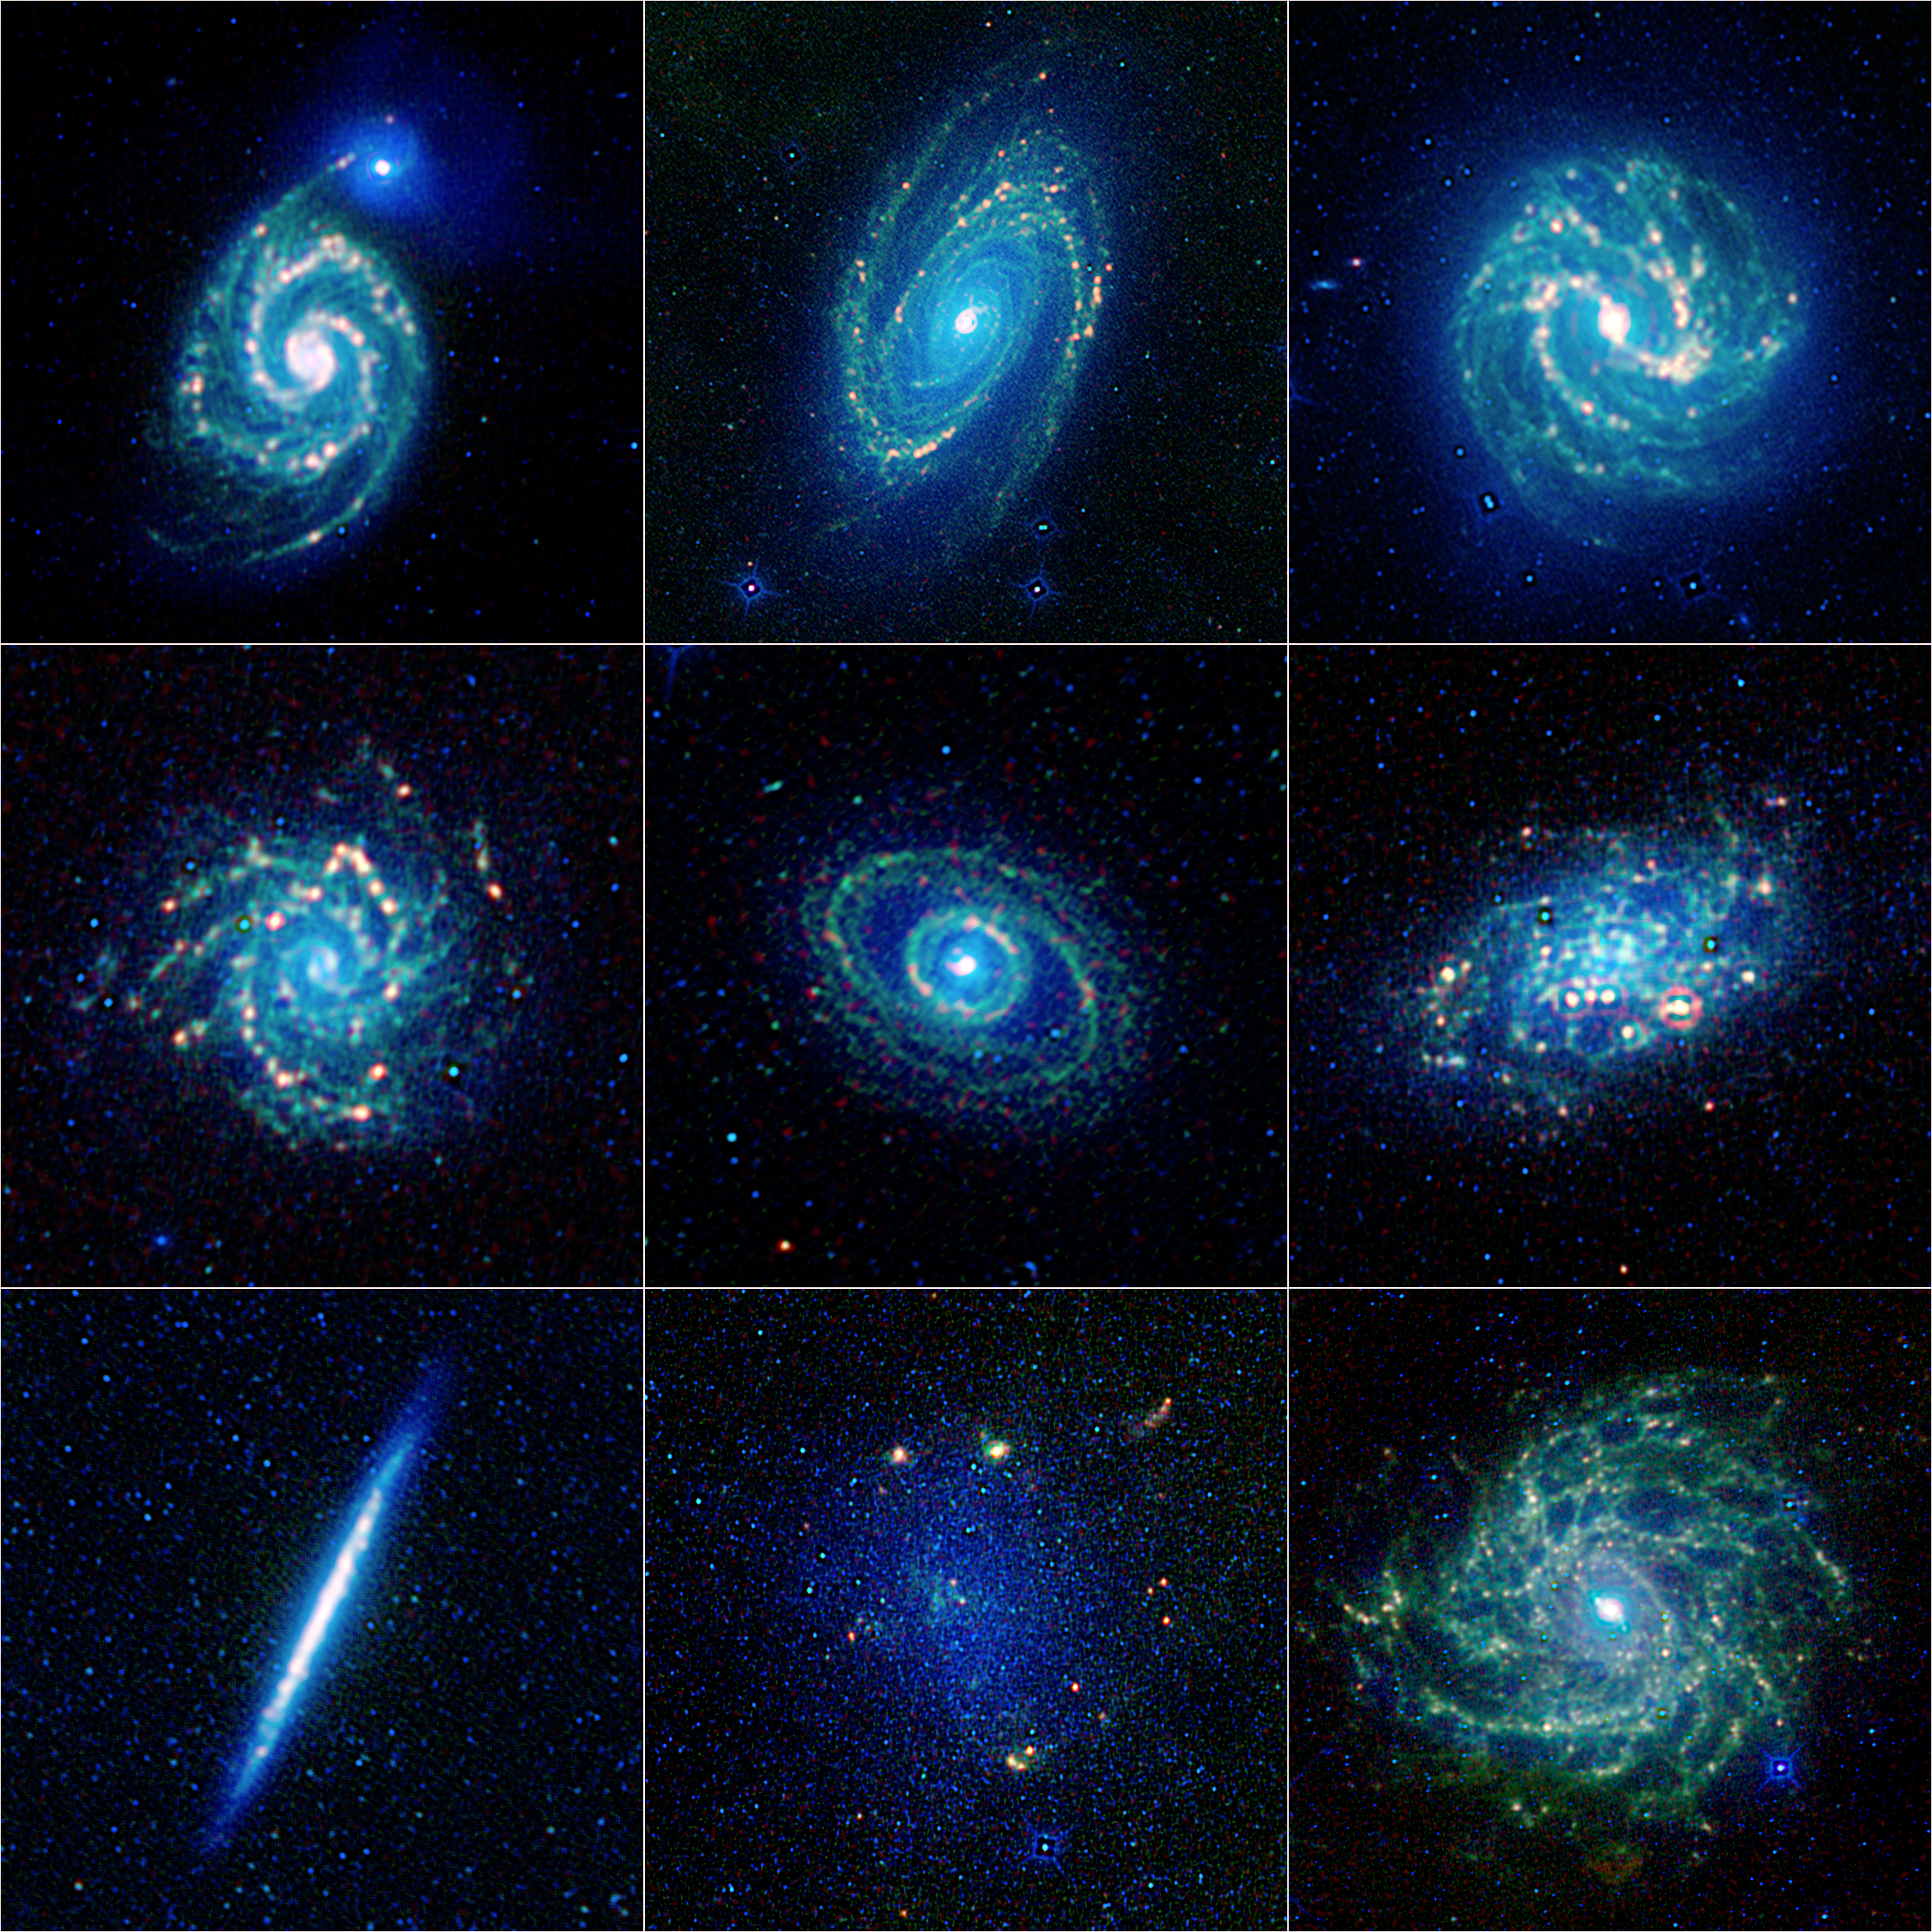

The Galaxy Menagerie from WISE

Annotated Version

A new, colorful collection of galaxy specimens has been released by NASA’s Wide-field Infrared Survey Explorer, or WISE, mission. It showcases galaxies of several types, from elegant grand design spirals to more patchy flocculent spirals. Some of the galaxies have roundish centers, while others have elongated central bars. The orientation of the galaxies varies as well, with some seeming to peer straight back at us in the face-on configuration while others point to the side, appearing edge-on.

Infrared light has been translated into colors we see with our eyes, such that the shortest wavelengths are blue and the longest are red. The oldest stars appear blue, while pockets of newly formed stars have yellow or reddish hues. Below is more information about each member of WISE’s galaxy collection. The order is from top left to right; middle left to right; and bottom left to right. Click on the name for high resolution individual images.

The Whirpool Galaxy, or Messier 51 (M51)
Known by astronomers as M51, this beauty is a grand design spiral, which are galaxies with well-defined spiral arms. Its smaller companion, a dwarf galaxy called NGC 5195, is thought to have helped define and shape the arms due to its gravitational “dance” with its larger partner. M51 is also known as “The Lord Ross galaxy,” after the astronomer who was the first to study its spiral structure in the 1840s. It is located 25 million light-years away in the constellation Canes Venatici, and is 81,000 light-years across.

Bode’s Galaxy, or Messier 81 (M81)
M81 is another grand design spiral galaxy, with pronounced arms spiraling into its core. WISE highlights areas where gas and dust have been compressed in the arms, leading to the formation of new stars. This compression has been enhanced by the galaxy’s interaction with its partner galaxy, Messier 82 (not pictured here). That galaxy is bursting with new stars, and is therefore known as a “starburst.” M81 is 12 million light-years away in the constellation Ursa Major, and 94,000 light-years across.

Southern Pinwheel Galaxy, or Messier 83 (M83)
At about 55,500 light-years across, M83 is s a bit more than half the size of our Milky Way Galaxy, but it has a similar overall structure. Like the Milky Way, most of M83’s stars, dust, and gas lie in a thin disk decorated with grand spiral arms. This galaxy is classified as a barred spiral because, in addition to a central bulge of stars, it has a central bar-shaped region of stars. It is 15 million light-years away in the constellation Hydra.

NGC 628, or Messier 74 (M74)
Some astronomers call the grand design spiral Messier 74 the “perfect spiral,” for its exceptional symmetry. It is suspected to have a black hole at its center, with a mass equal to 10,000 suns. It is one of only a handful of known black holes with masses intermediate between the relatively smaller ones that form from collapsing stars and the supermassive black holes millions of times more massive than the sun. Supermassive black holes are more typically found at the centers of galaxies. Messier 74 is located between 24.5 and 36 million light-years away in the constellation Pisces, and is 100,000 light-years across.

NGC 1398
This barred spiral has a dense inner ring that surrounds a bright, central core. The ring is actually two spiral arms that are closed in on each other. In contrast to its well-defined center, this galaxy’s arms are patchy, or flocculent. It is inclined about 43 degrees away from an edge-on orientation, and has a diameter of 135,000 light-years. NGC 1398 is 65 million light-years away in the Fornax constellation, and is part of the Fornax cluster of galaxies.

NGC 2403
This fuzzy-looking galaxy is a flocculent, or patchy, spiral. It is largely veiled by gas and dust at visible-light wavelengths, but when viewed with WISE, its arms are clearly revealed. In 2004, NGC 2403 was host to one of the largest supernova in recent decades — SN 2004dj was first observed in 2004 in Japan and was visible for 8 months. NGC 2403 is located 11.4 million-light years away in the constellation Camelopardalis, and is about 73,000 light-years across.

Splinter or Knife Edge galaxy, or NGC 5907
This galaxy’s face is angled about 90 degrees from our view, so it appears edge-on and thin as a splinter, or knife. It was discovered by the astronomer William Herschel in 1788. There is a large complex of stellar streams surrounding the galaxy, which can’t be seen in the WISE image. These are the torn-up shreds of smaller galaxies that were consumed. The faint green hue seen in the WISE composite is due to the “halo” of old stars that encircles the central region of the galaxy. The Splinter galaxy is about 53 million light-years away in the constellation Draco, and is nearly 200,000 light-years across.

Barnard’s Galaxy, IC 4895 or NGC 6822
Barnard’s galaxy is known as a dwarf for its small size — it has only about one percent of the mass of the Milky Way. The galaxy’s irregular shape is dominated by a central bar of stars, whose appearance resembles that of the nearby satellite galaxy, the Large Magellanic Cloud. It is therefore given a classification of “Magellanic type.” The prominent yellow blobs seen against the blue stellar background are sites of recent star formation. Barnard’s galaxy is 1.6 million light-years away in the Sagittarius constellation, and is about 7,000 light-years across.

Hidden Galaxy, or IC342
Sometimes called the Hidden galaxy, this spiral beauty is shrouded behind our own galaxy, the Milky Way. Stargazers and professional astronomers have a hard time seeing the galaxy through the Milky Way’s bright band of stars, dust and gas. WISE’s infrared vision cuts through this veil, offering a crisp view. The nucleus is very bright at infrared wavelengths, due to a burst of new stars forming there. The Hidden galaxy is located about 10 million light-years away in the constellation Camelopardalis, and is 62,000 light-years across.

The colors used in all of these image represent specific wavelengths of infrared light. Blue and cyan represent 3.4- and 4.6-micron light, mainly emitted by hot stars. Green and red represent 12- and 22-micron wavelengths, primarily light emitted from warm dust.

JPL manages the Wide-field Infrared Survey Explorer for NASA’s Science Mission Directorate, Washington. The principal investigator, Edward Wright, is at UCLA. The mission was competitively selected under NASA’s Explorers Program managed by the Goddard Space Flight Center, Greenbelt, Md. The science instrument was built by the Space Dynamics Laboratory, Logan, Utah, and the spacecraft was built by Ball Aerospace & Technologies Corp., Boulder, Colo. Science operations and data processing take place at the Infrared Processing and Analysis Center at the California Institute of Technology in Pasadena. Caltech manages JPL for NASA.

Credit: NASA/JPL-Caltech/UCLA